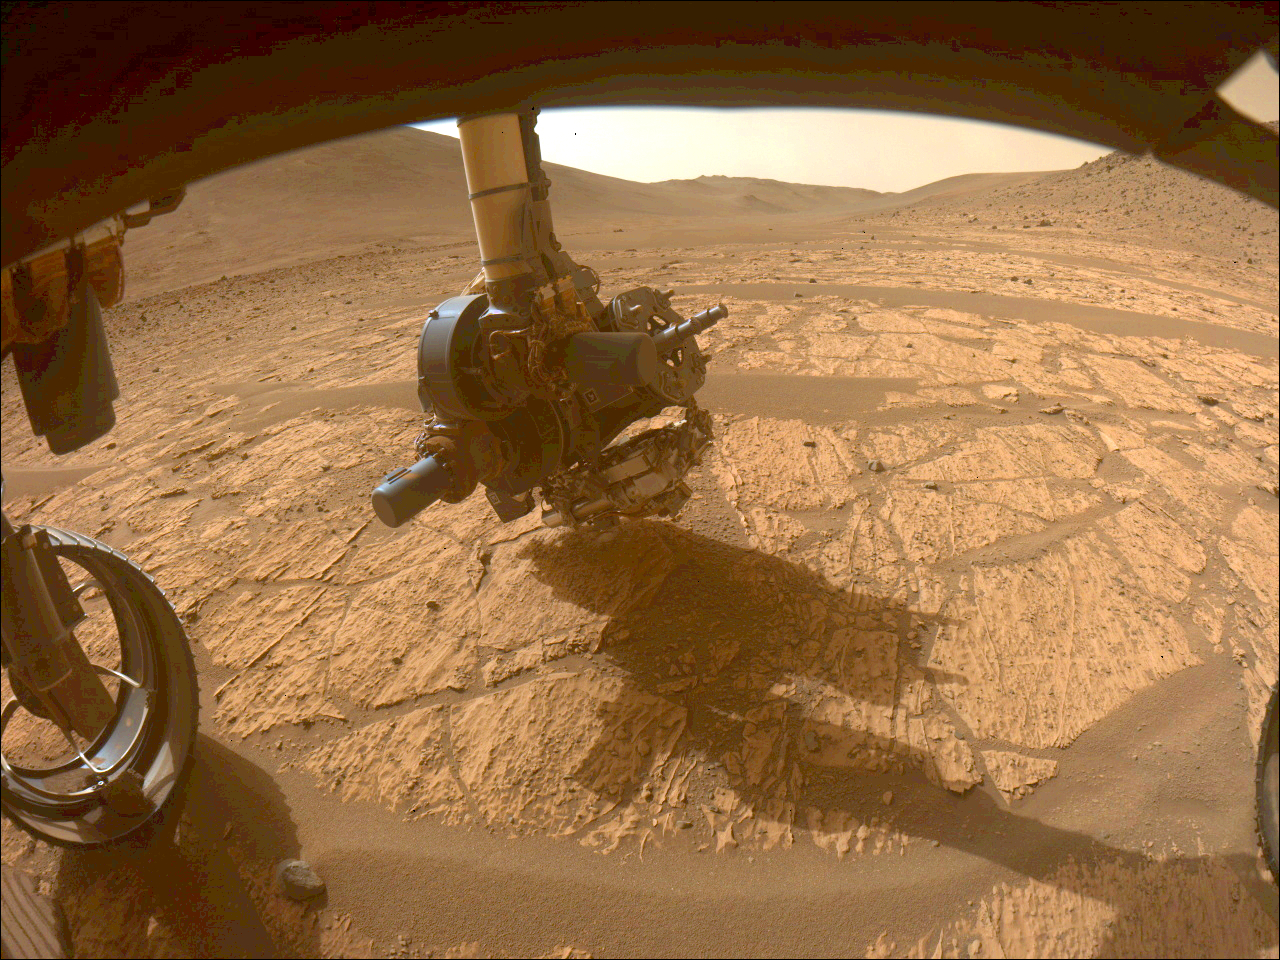

Perseverance’s Abrasion Patch at ‘Walhalla Glades’

This image shows the WATSON camera aboard NASA’s Perseverance Mars rover gathering data on the “Walhalla Glades” abrasion patch. It was taken in the “Bright Angel” region of Jezero Crater by one of the rover’s front hazard avoidance cameras on June 14, 2024, the 1,180th Martian day, or sol, of the mission.

WATSON (Wide Angle Topographic Sensor for Operations and eNgineering) is located on the SHERLOC (Scanning Habitable Environments with Raman and Luminescence for Organics and Chemicals) instrument at the end of Perseverance’s long robotic arm. In this image, SHERLOC is at the bottom of the turret. The WATSON camera head is closest to the surface, and SHERLOC’s Autofocus and Context Imager (another camera) is to the right, closer to the drill.

A key objective for Perseverance’s mission on Mars is astrobiology, including the search for signs of ancient microbial life. The rover is also characterizing the planet’s geology and past climate, which paves the way for human exploration of the Red Planet. JPL, which is managed for NASA by Caltech in Pasadena, California, built and manages operations of the Perseverance rover.

Credit: NASA/JPL-Caltech